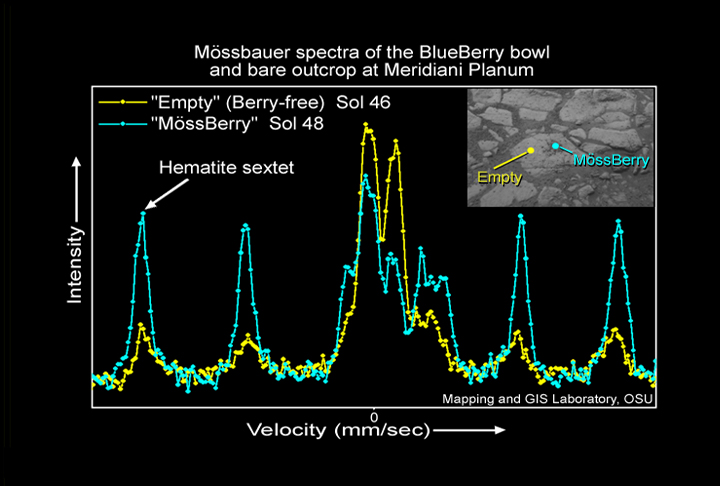

A Bowl of Hematite-Rich ‘Berries’

This graph shows two spectra of outcrop regions near the Mars Exploration Rover Opportunity’s landing site. The blue line shows data for a region dubbed “Berry Bowl,” which contains a handful of the sphere-like grains dubbed “blueberries.” The yellow line represents an area called “Empty” next to Berry Bowl that is devoid of berries. Berry Bowl’s spectrum still shows typical outcrop characteristics, but also exhibits an intense hematite signature, seen as a “magnetic sextet.” Hematite is an iron-bearing mineral often formed in water. These spectra were taken by the rover’s Moessbauer spectrometer on the 46th (Empty) and 48th (Berry Bowl) martian days, or sols, of its mission.

Credit: NASA/JPL/Cornell/University of Mainz